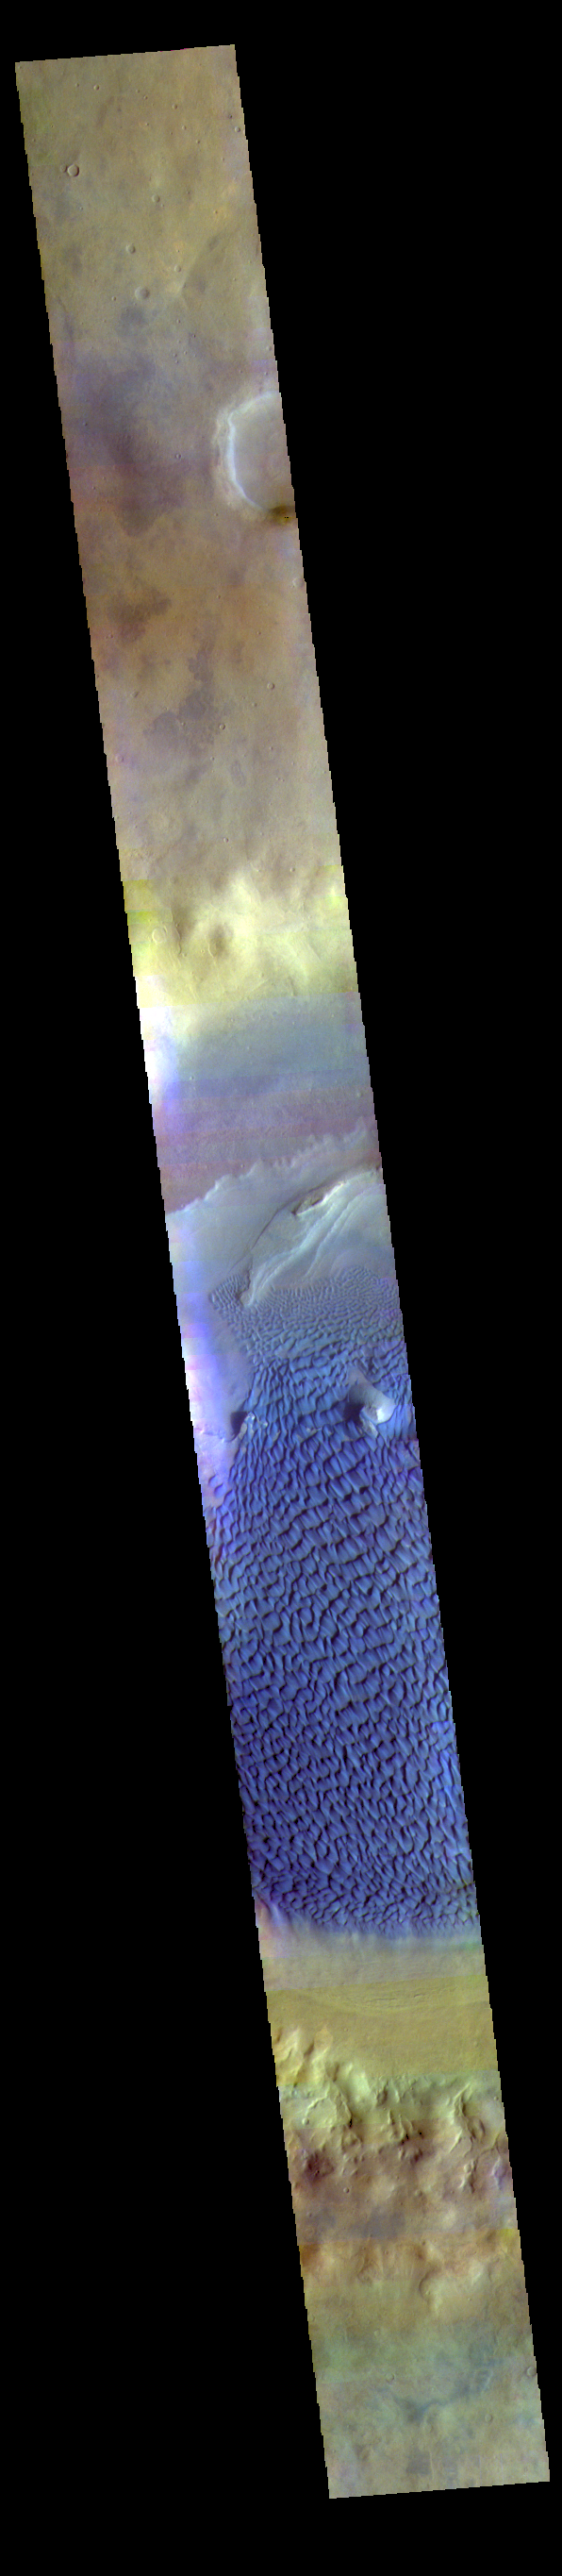

Investigating Mars: Rabe Crater

This is a false color image of Rabe Crater. In this combination of filters “blue” typically means basaltic sand. This VIS image crosses the entire crater and demonstrates how extensive the dunes are on the floor of Rabe Crater.

Rabe Crater is 108 km (67 miles) across. Craters of similar size often have flat floors. Rabe Crater has some areas of flat floor, but also has a large complex pit occupying a substantial part of the floor. The interior fill of the crater is thought to be layered sediments created by wind and or water action. The pit is eroded into this material. The eroded materials appear to have stayed within the crater forming a large sand sheet with surface dune forms as well as individual dunes where the crater floor is visible. The dunes also appear to be moving from the upper floor level into the pit.

The THEMIS VIS camera contains 5 filters. The data from different filters can be combined in multiple ways to create a false color image. These false color images may reveal subtle variations of the surface not easily identified in a single band image.

The Odyssey spacecraft has spent over 15 years in orbit around Mars, circling the planet more than 69000 times. It holds the record for longest working spacecraft at Mars. THEMIS, the IR/VIS camera system, has collected data for the entire mission and provides images covering all seasons and lighting conditions. Over the years many features of interest have received repeated imaging, building up a suite of images covering the entire feature. From the deepest chasma to the tallest volcano, individual dunes inside craters and dune fields that encircle the north pole, channels carved by water and lava, and a variety of other feature, THEMIS has imaged them all. For the next several months the image of the day will focus on the Tharsis volcanoes, the various chasmata of Valles Marineris, and the major dunes fields. We hope you enjoy these images!

Credit: NASA/JPL-Caltech/ASU